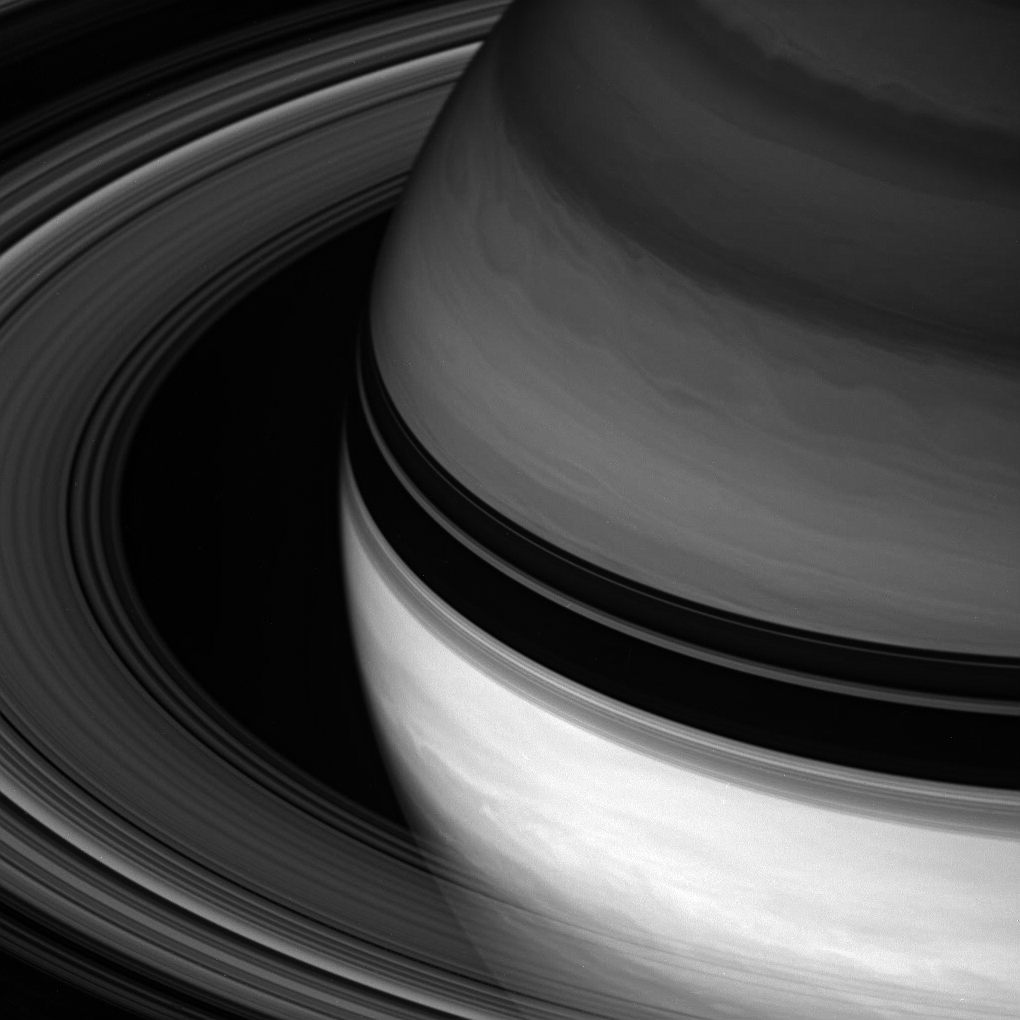

Contrast Across the Shadows

Saturn’s rings sweep around the planet, throwing their dark shadows onto the northern hemisphere.

The equatorial region is generally brighter than the rest of the planet in Cassini spacecraft views, but the contrast is often striking in monochrome views like this, taken in the infrared part of the spectrum at wavelengths sensitive to methane absorption in the planet’s atmosphere. (Compare, for example, PIA08392 and PIA07669.)

This view looks toward the unilluminated side of the rings from about 24 degrees above the ringplane.

The Cassini-Huygens mission is a cooperative project of NASA, the European Space Agency and the Italian Space Agency. The Jet Propulsion Laboratory, a division of the California Institute of Technology in Pasadena, manages the mission for NASA’s Science Mission Directorate, Washington, D.C. The Cassini orbiter and its two onboard cameras were designed, developed and assembled at JPL. The imaging operations center is based at the Space Science Institute in Boulder, Colo.

Credit: NASA/JPL/Space Science Institute